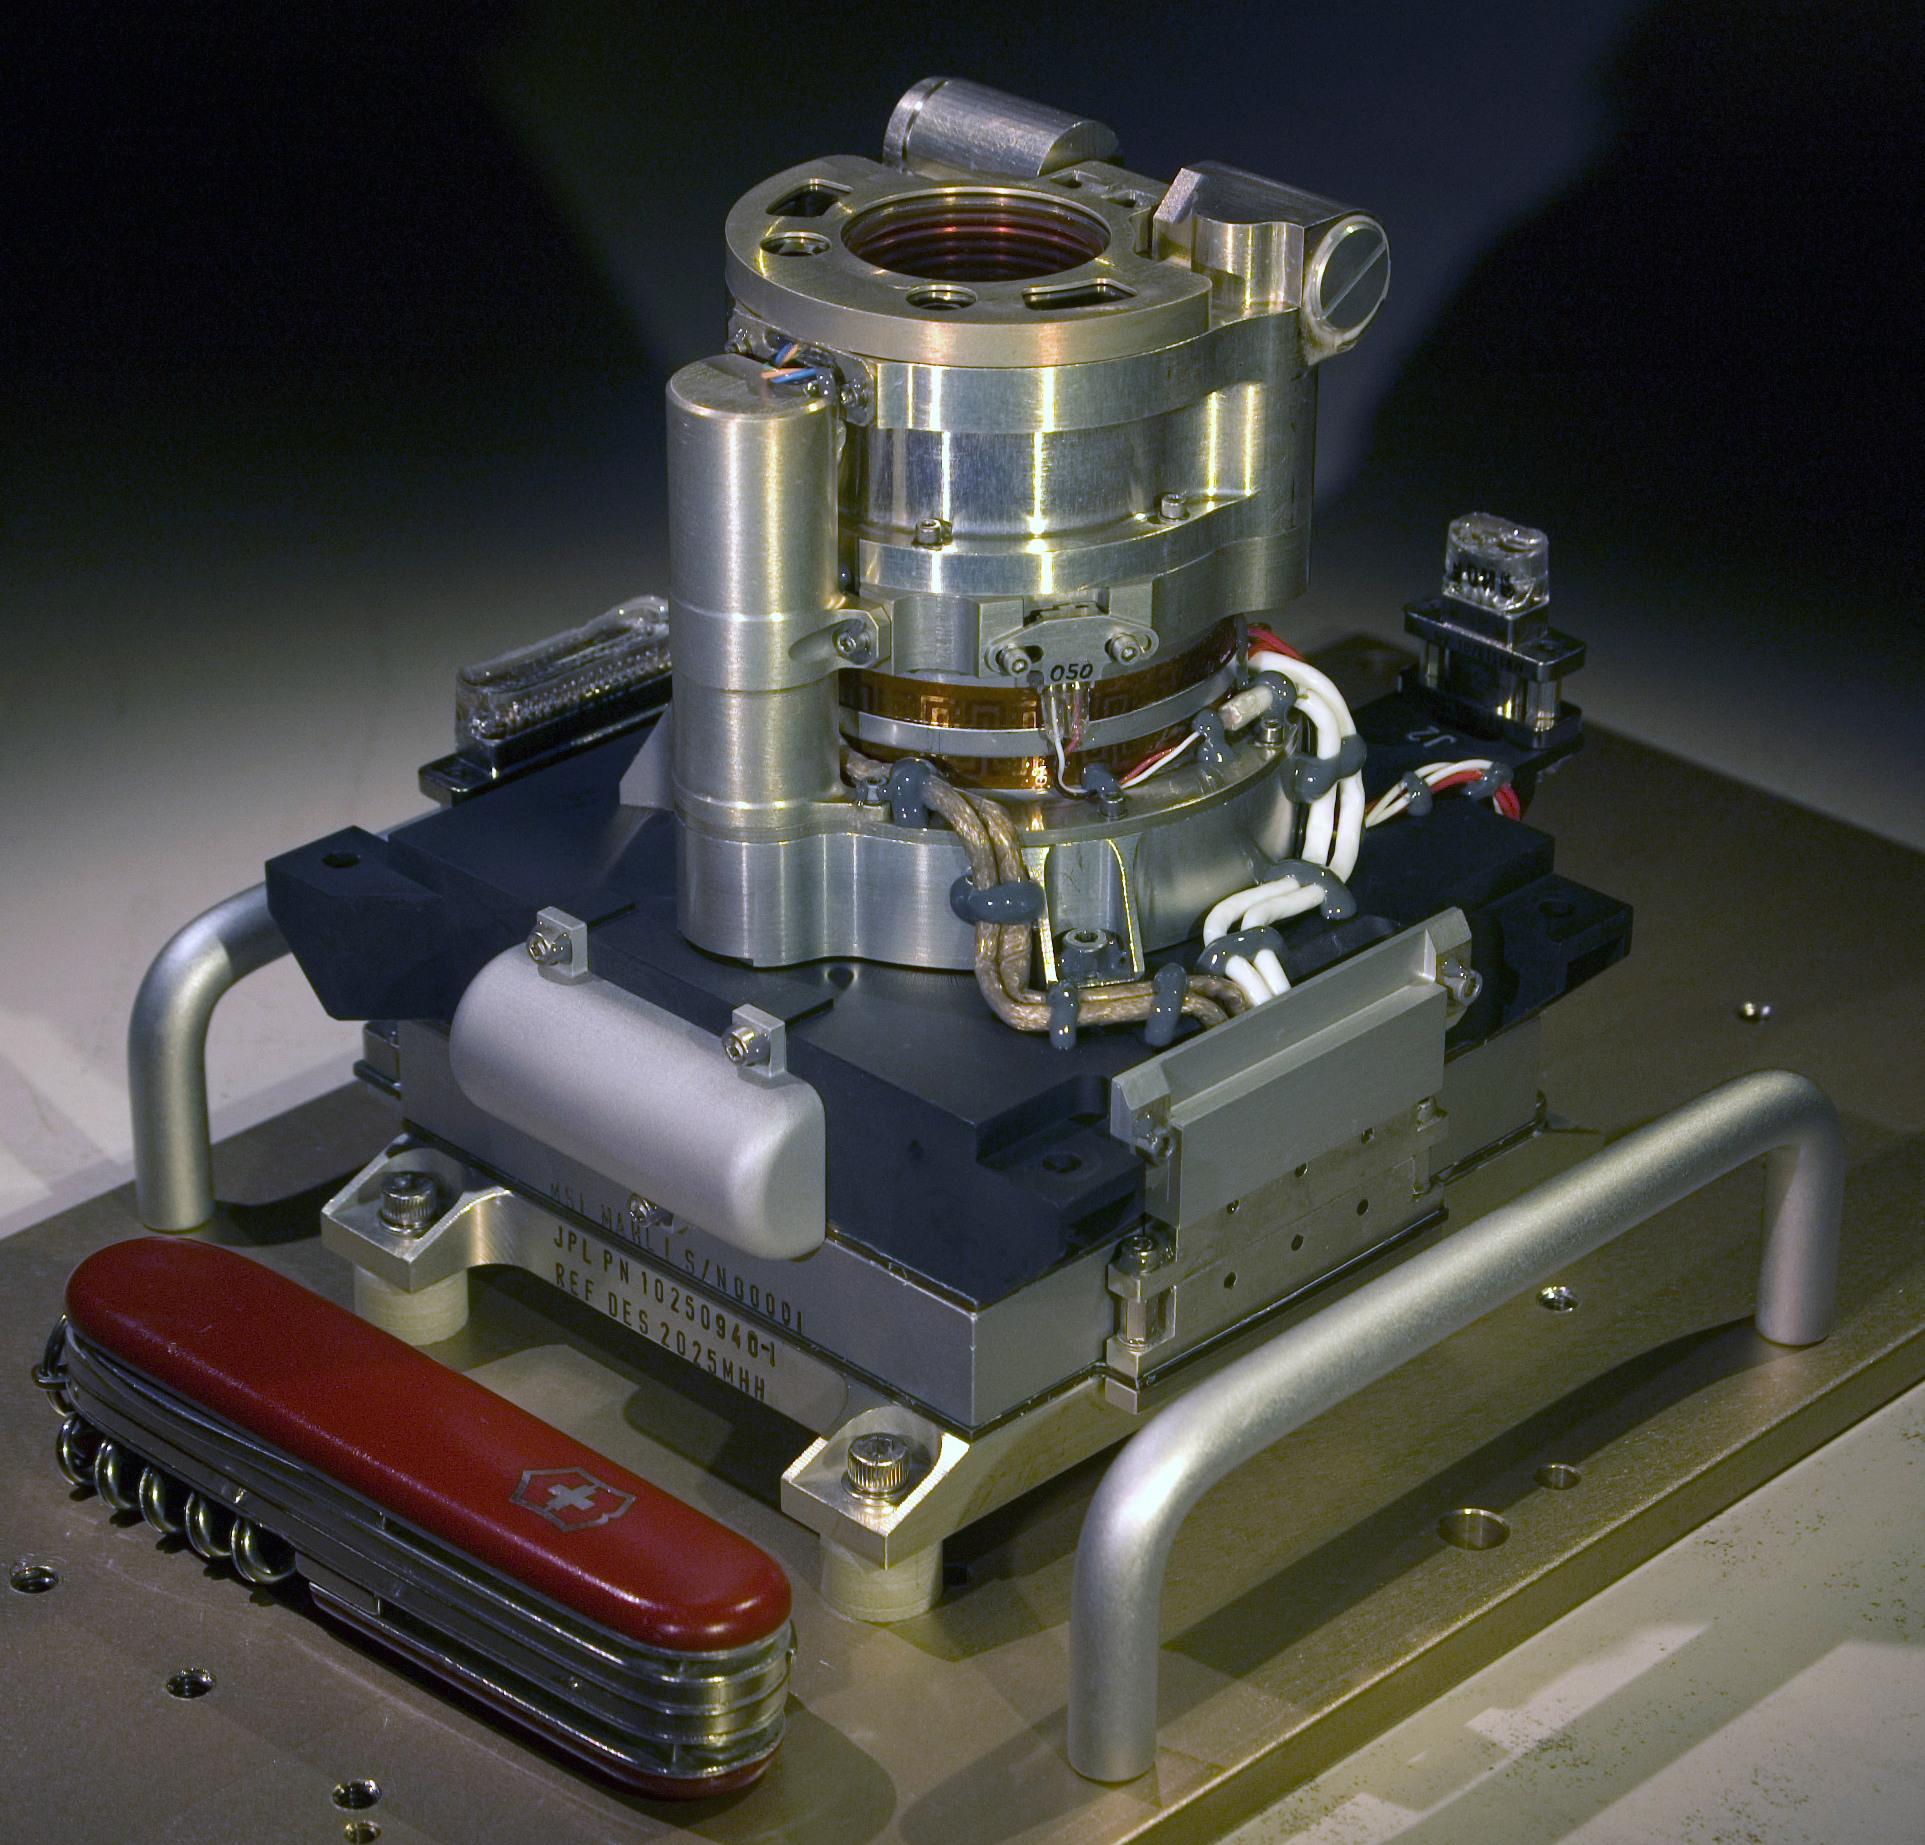

Color Camera for Curiosity’s Robotic Arm

The Mars Hand Lens Imager (MAHLI) camera will fly on NASA’s Mars Science Laboratory mission, launching in late 2011. This photo of the camera was taken before MAHLI’s November 2010 installation onto the robotic arm of the mission’s Mars rover, Curiosity.

MAHLI’s main job is to acquire color close-up images of rocks and surface materials in Curiosity’s landing area at a range of spatial scales, with resolution as high as 14 micrometers per pixel. Also, its focal length can be adjusted to photograph more distant objects from any positioning of the rover’s long arm.

Malin Space Science Systems, San Diego, supplied MAHLI and three other cameras for the mission. A pocket knife that is 88.9 millimeters (3.5 inches) long provides scale for the image.

Credit: NASA/JPL-Caltech/Malin Space Science Systems